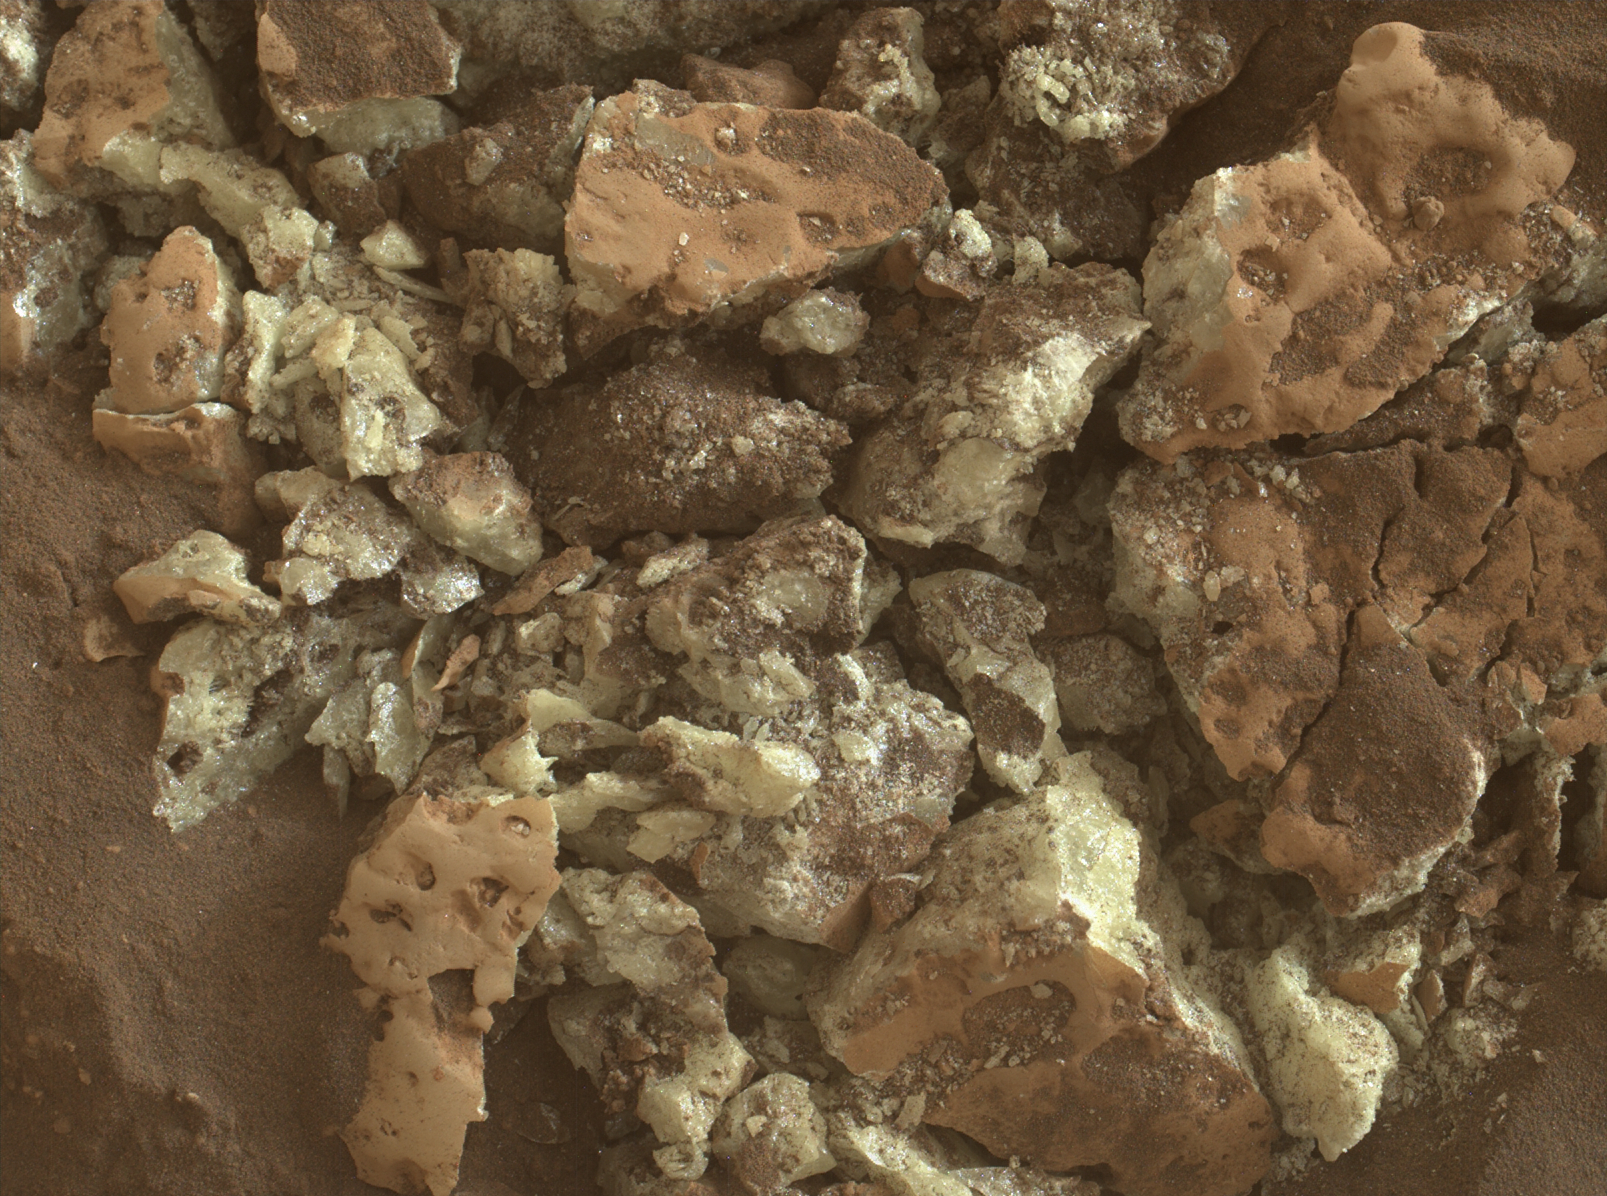

Curiosity Captures Close-Up of Sulfur Crystals

These sulfur crystals were found inside a rock after NASA’s Curiosity Mars rover happened to drive over it and crush it on May 30, 2024, the 4,200th Martian day, or sol, of the mission. This image was captured by Curiosity’s Mars Hand Lens Imager (MAHLI), a camera on the end of its robotic arm, on June 4, 2024, the 4,205th Martian day, or sol, of the mission.

This rock was nicknamed “Convict Lake” after a location in California’s Sierra Nevada. Curiosity’s Alpha Particle X-Ray Spectrometer (APXS) found that the crystalline material is elemental sulfur.

Curiosity was built by NASA’s Jet Propulsion Laboratory, which is managed by Caltech in Pasadena, California. JPL leads the mission on behalf of NASA’s Science Mission Directorate in Washington. MAHLI was built by Malin Space Science Systems in San Diego.

Credit: NASA/JPL-Caltech/MSSS